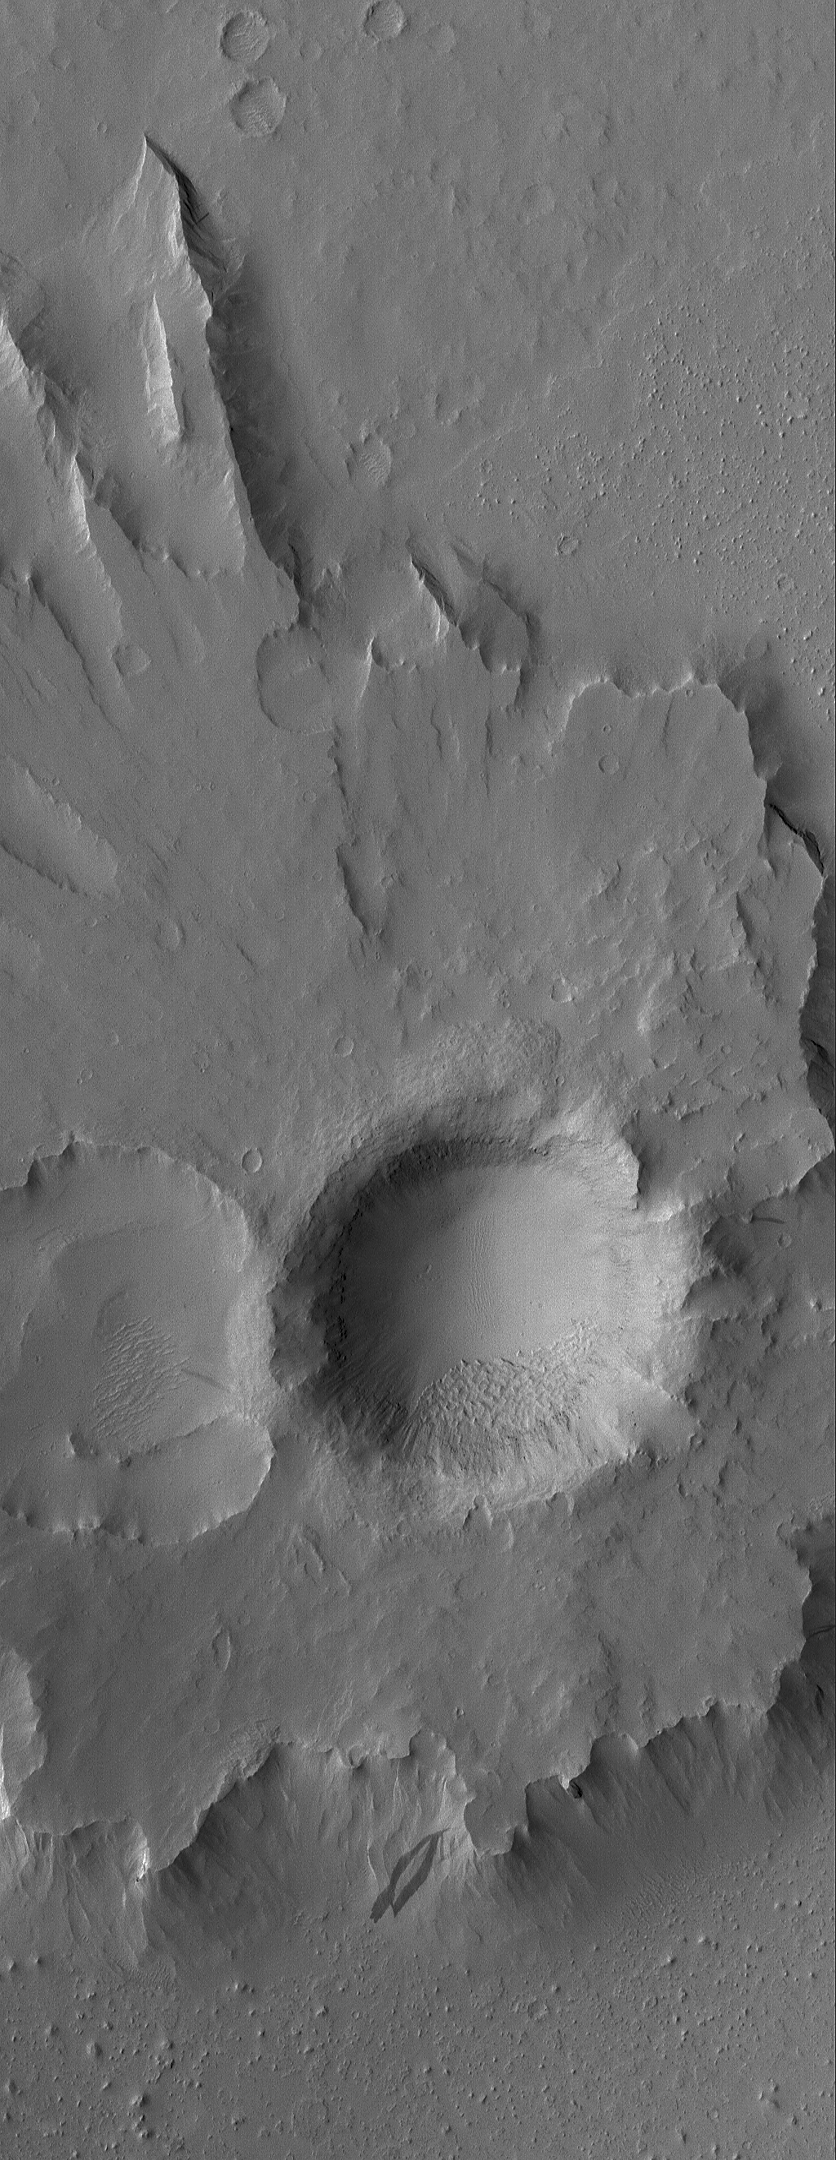

On a Pedestal

30 July 2006
This Mars Global Surveyor (MGS) Mars Orbiter Camera (MOC) image shows a pedestal crater in the Eumenides Dorsum region of Mars. The rocky ejecta from this crater protected the underlying material from being eroded away by wind, leaving the crater standing high above the surrounding plains.

Location near: 11.9°N, 156.5°W
Image width: ~3 km (~1.9 mi)
Illumination from: upper left
Season: Northern Spring

Credit: NASA/JPL/Malin Space Science Systems